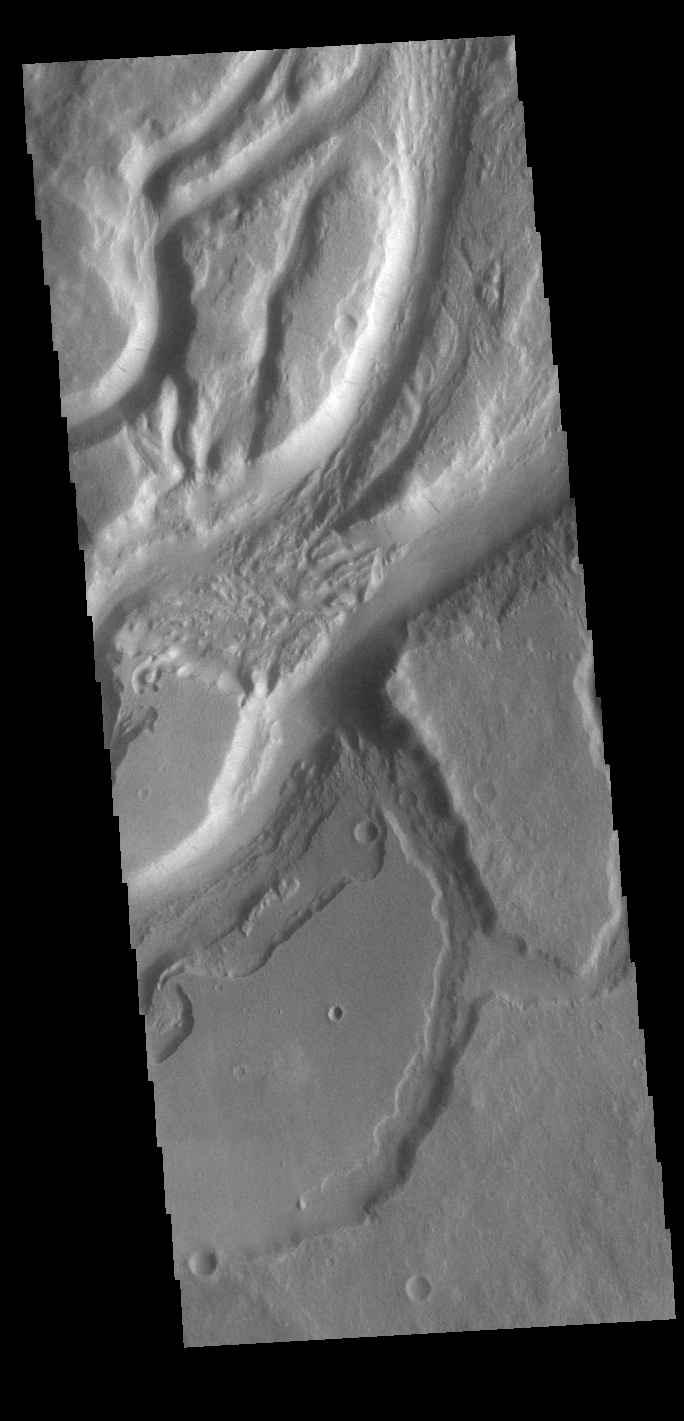

Mangala Valles

Today’s VIS image shows a small section of Mangala Valles. Mangala Valles is a complex channel more than 900km long (560 miles). The channel system starts near Mangala Fossae, a large tectonic feature that intersects the volcanic plains of Daedalia Planum. Like other channels in the region, Mangala Valles flows northward, eventually emptying into southern Amazonis Planitia.

Credit: NASA/JPL-Caltech/ASU